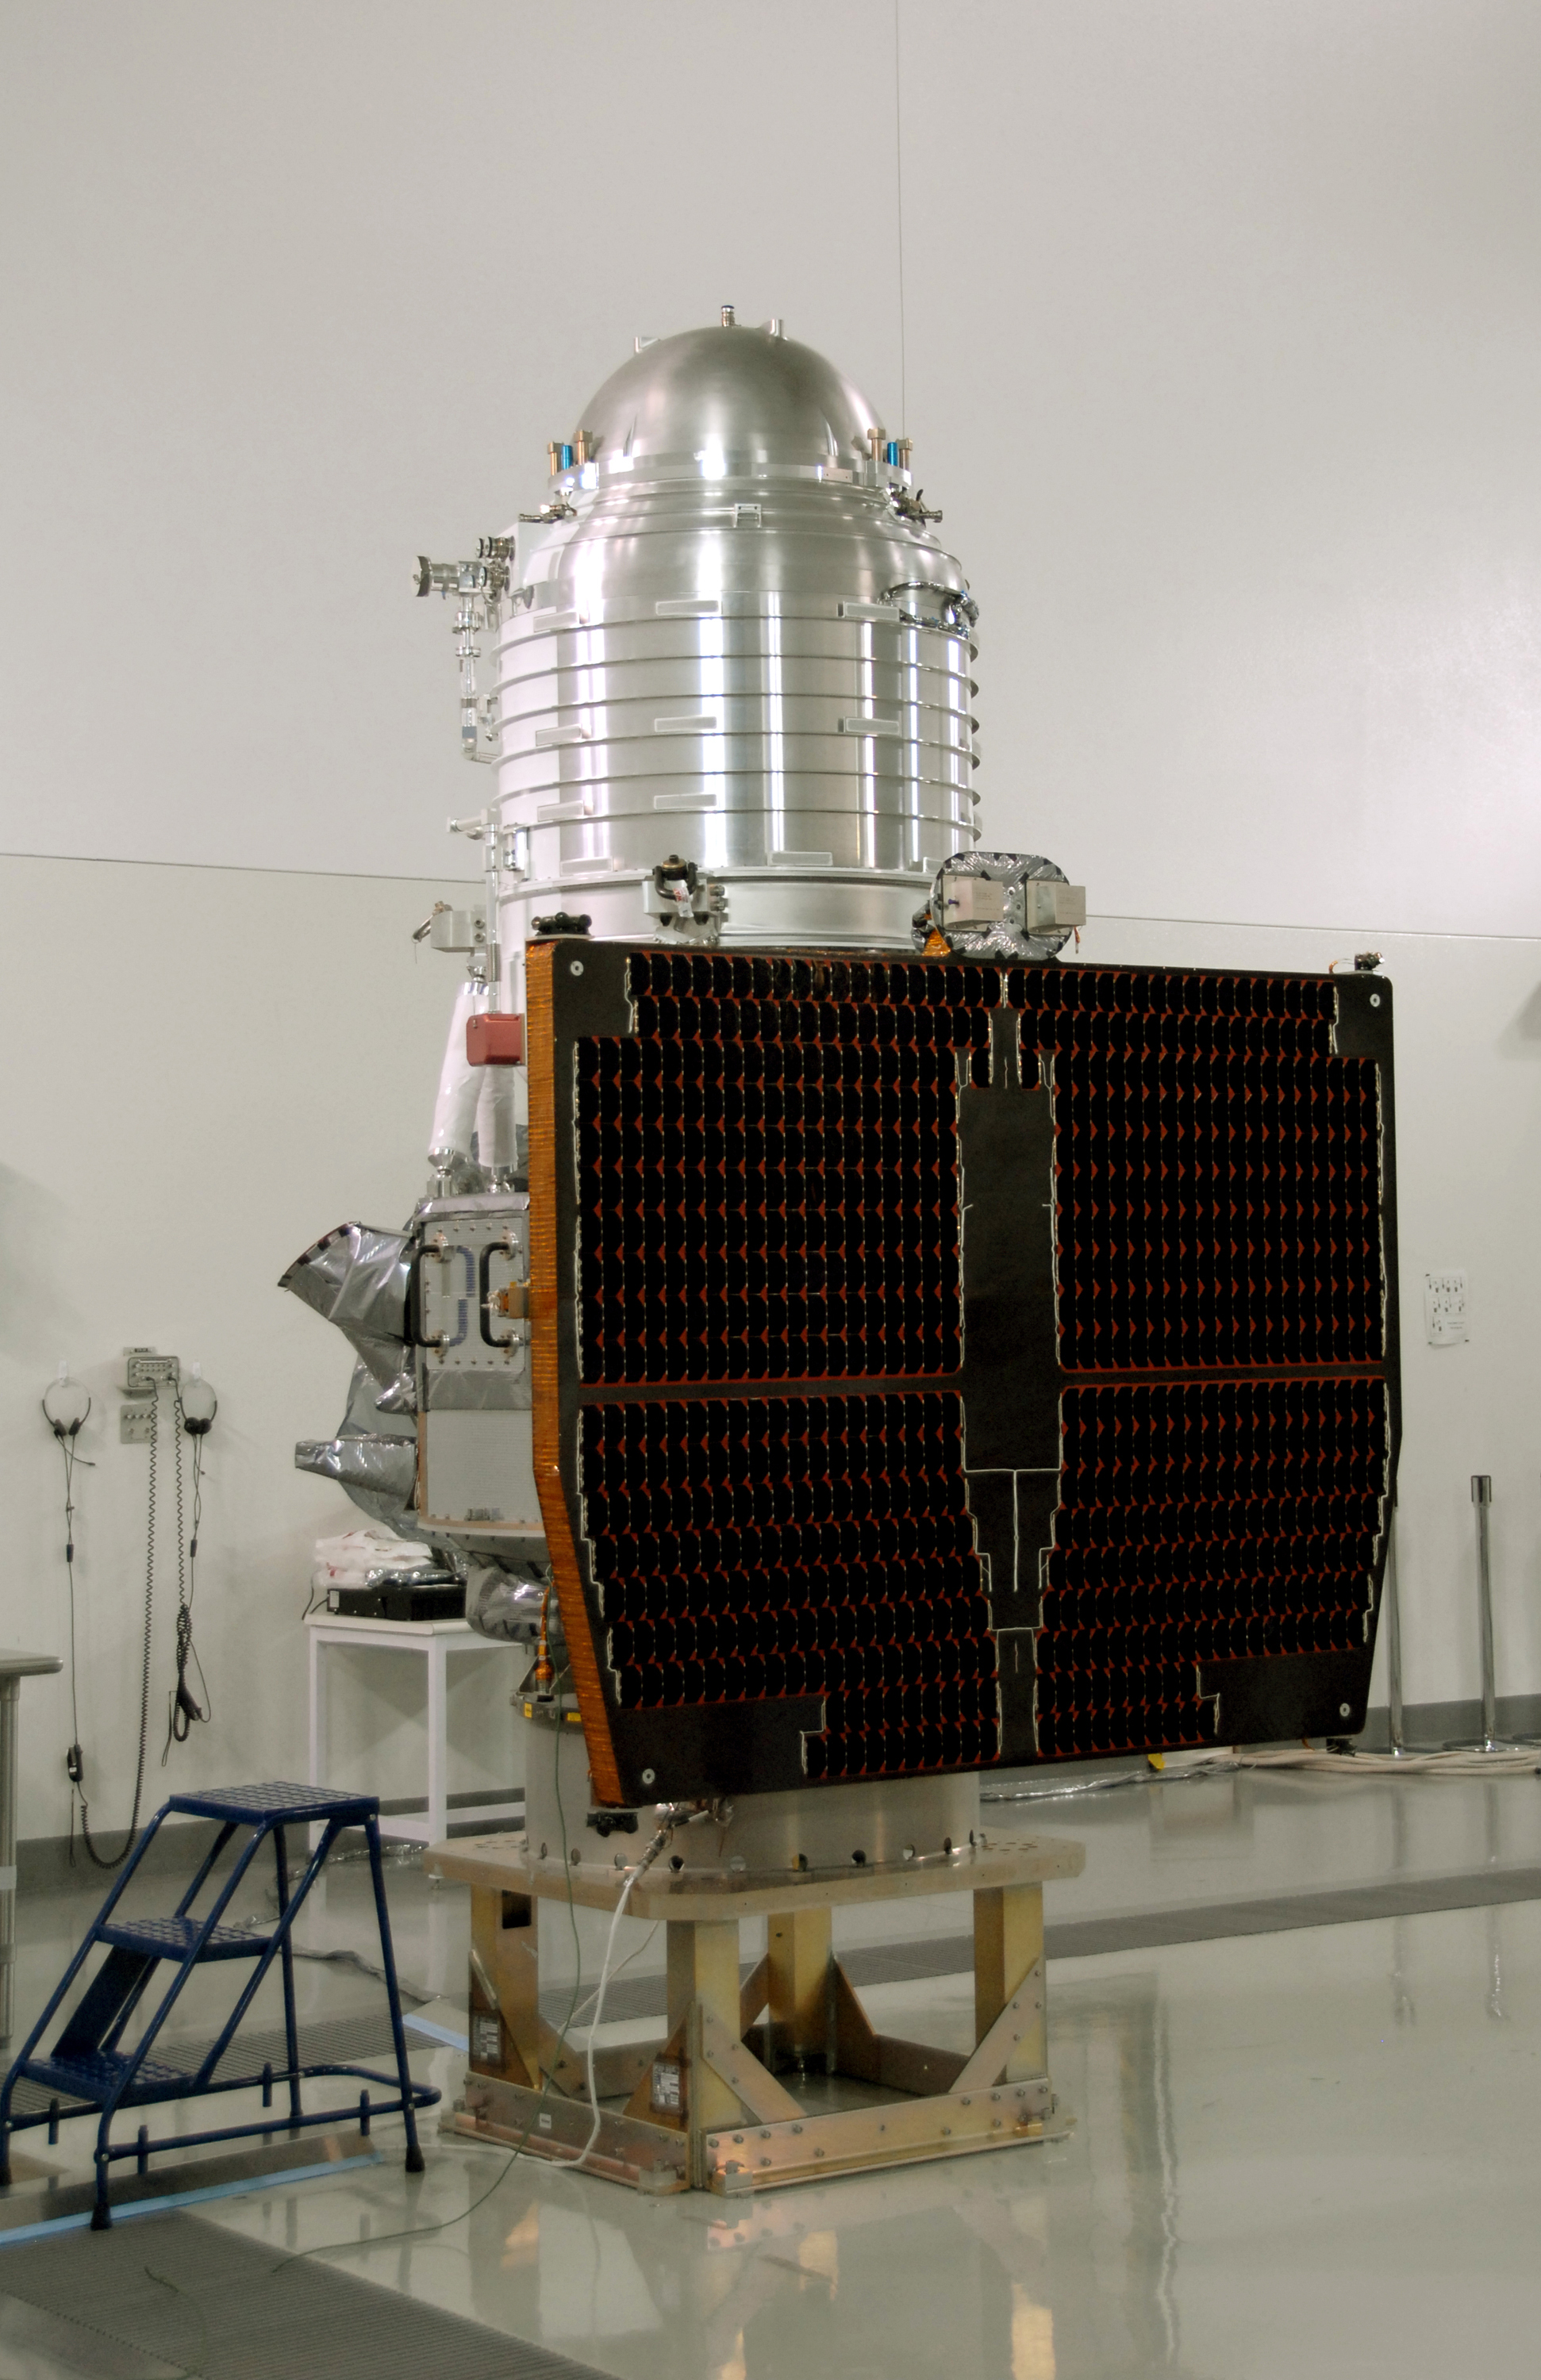

NASA’s WISE Spacecraft sits on Test Stand

NASA’s Wide-field Infrared Survey Explorer, or WISE, spacecraft sits on the test stand after connection to the conical adapter.

JPL manages the Wide-field Infrared Survey Explorer for NASA’s Science Mission Directorate. The mission’s principal investigator, Edward Wright, is at UCLA. The mission was competitively selected under NASA’s Explorers Program managed by the Goddard Space Flight Center, Greenbelt, Md. The science instrument was built by the Space Dynamics Laboratory, Logan, Utah, and the spacecraft was built by Ball Aerospace & Technologies Corp., Boulder, Colo. Science operations and data processing will take place at the Infrared Processing and Analysis Center at the California Institute of Technology, also in Pasadena. Caltech manages JPL for NASA.

Credit: NASA/JPL-Caltech